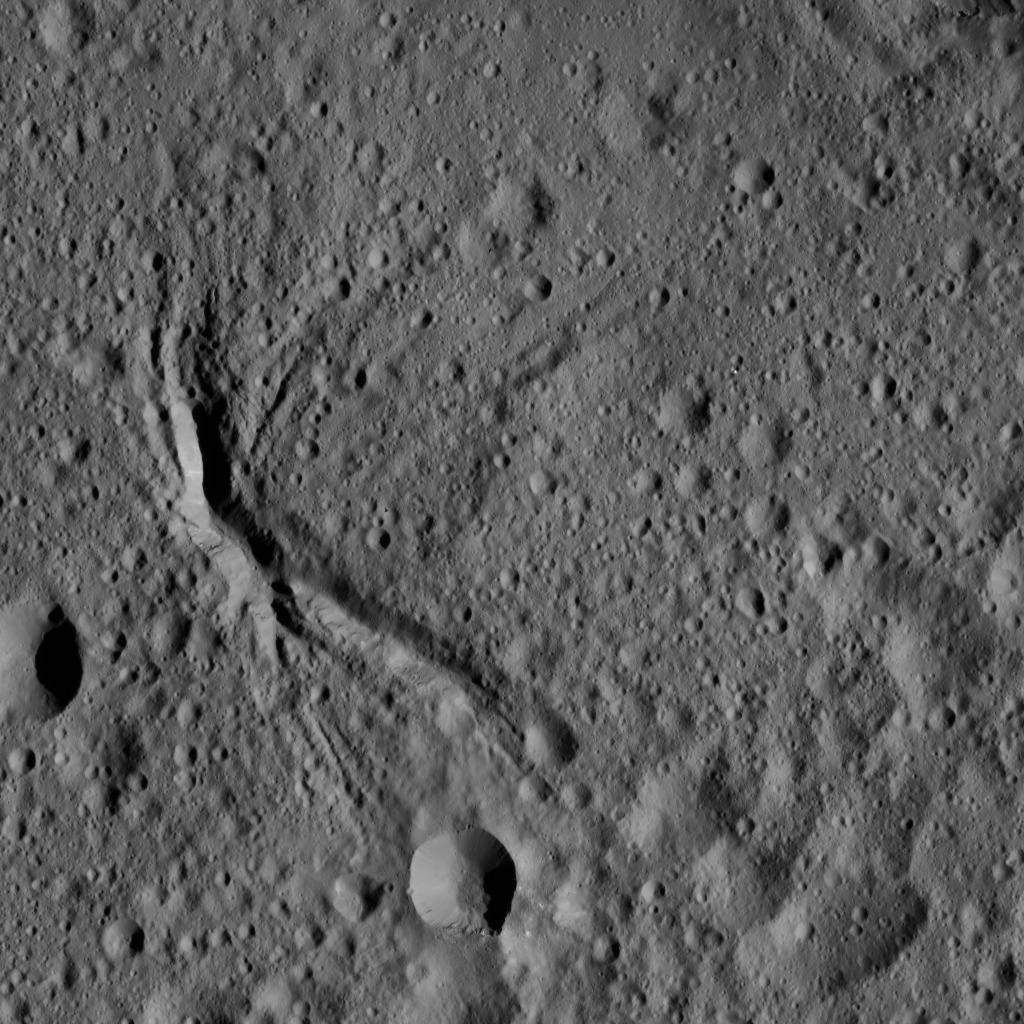

Dawn LAMO Image 65

The center of Ezinu Crater on Ceres is seen in this view from NASA’s Dawn spacecraft. The crater features a network of canyon-like features. Ezinu measures about 72 miles (116 kilometers) in diameter and was named for the Sumerian goddess of grain.

The view is centered at approximately 42 degrees north latitude, 197 degrees east longitude. Ezinu can be seen from higher altitudes at PIA20190 and at PIA19610.

Dawn acquired this image on Feb. 12, 2016, from its low-altitude mapping orbit, at a distance of about 240 miles (385 kilometers) from the surface. The image resolution is 120 feet (35 meters) per pixel.

Dawn’s mission is managed by JPL for NASA’s Science Mission Directorate in Washington. Dawn is a project of the directorate’s Discovery Program, managed by NASA’s Marshall Space Flight Center in Huntsville, Alabama. UCLA is responsible for overall Dawn mission science. Orbital ATK, Inc., in Dulles, Virginia, designed and built the spacecraft. The German Aerospace Center, the Max Planck Institute for Solar System Research, the Italian Space Agency and the Italian National Astrophysical Institute are international partners on the mission team.

Credit: NASA/JPL-Caltech/UCLA/MPS/DLR/IDA